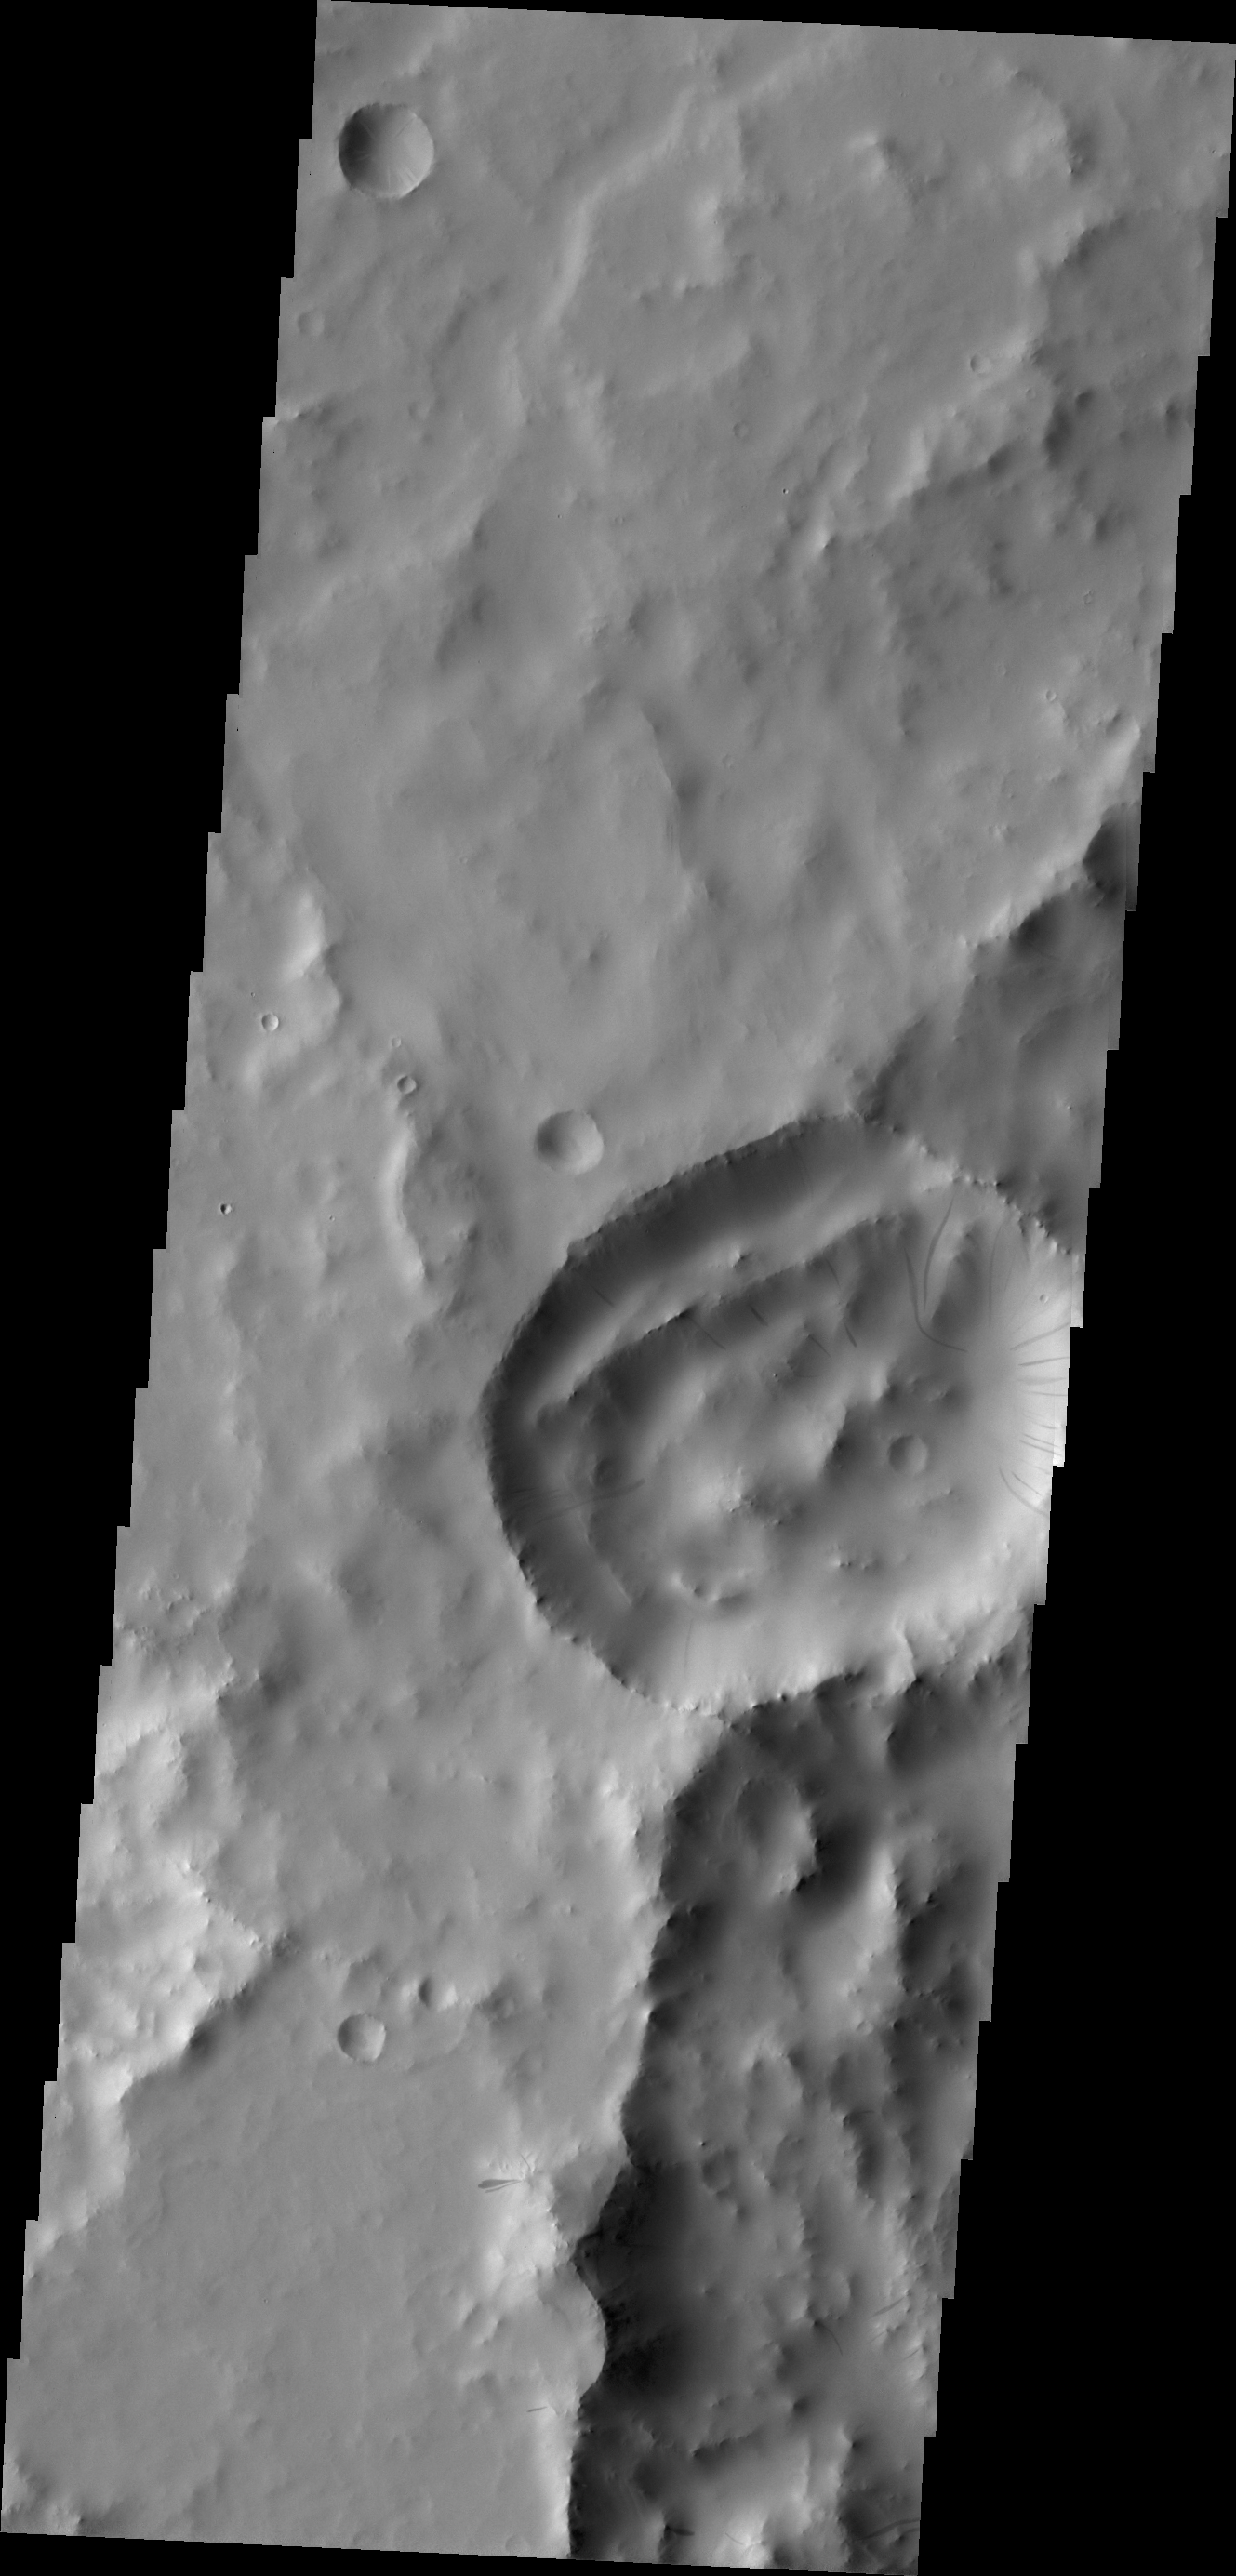

Dark Slope Streaks

Today’s VIS image shows dark slope streaks in an unnamed crater in Terra Sabaea.

Credit: NASA/JPL/ASU